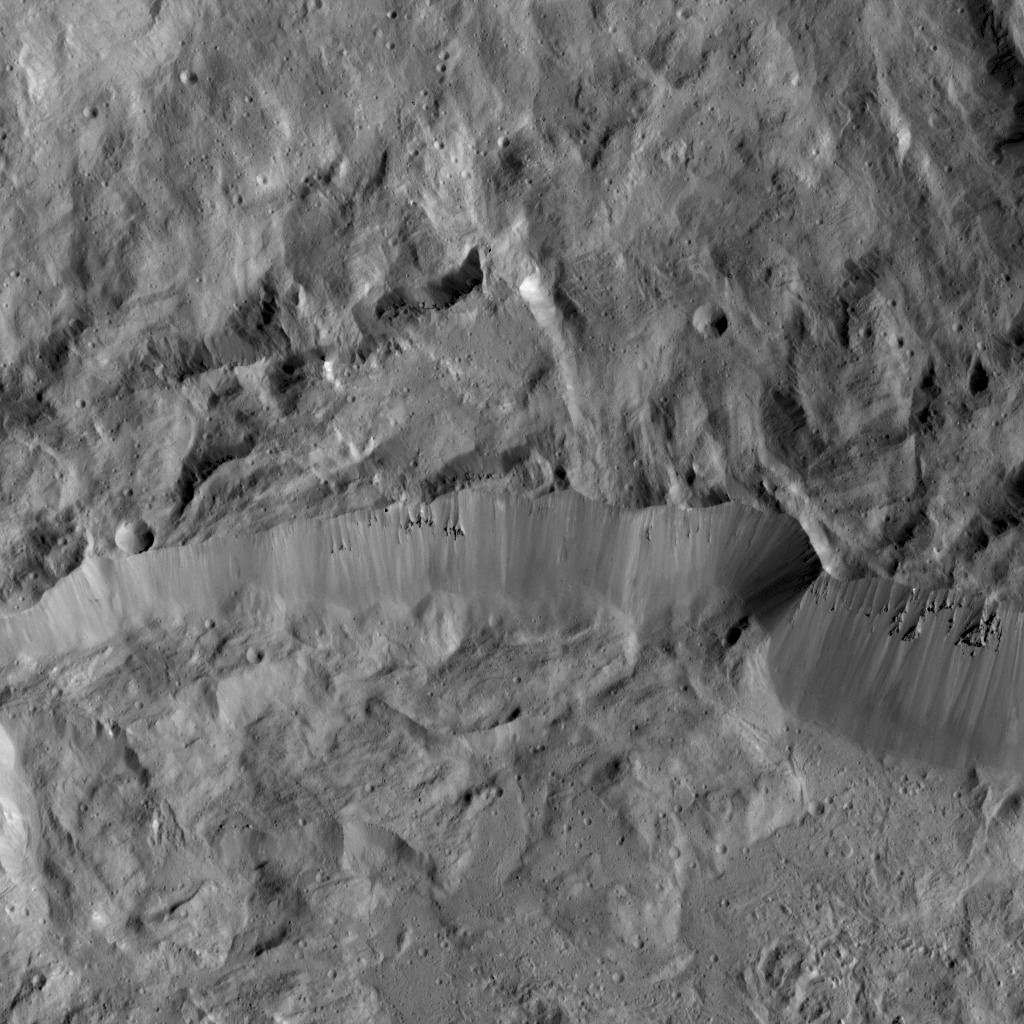

Dawn LAMO Image 103

This picture shows a portion of the northern rim of Occator Crater, which measures 57 miles (92 kilometers) across and 2.5 miles (4 kilometers) deep. Occator is home to Ceres’ brightest spots, not pictured. A view of the entirety of the crater is at PIA20350.

The view is centered at approximately 25 degrees north latitude, 240 degrees east longitude. NASA’s Dawn spacecraft took this image on April 21, 2016, from its low-altitude mapping orbit, at a distance of about 240 miles (385 kilometers) above the surface. The image resolution is 120 feet (35 meters) per pixel.

Dawn’s mission is managed by JPL for NASA’s Science Mission Directorate in Washington. Dawn is a project of the directorate’s Discovery Program, managed by NASA’s Marshall Space Flight Center in Huntsville, Alabama. UCLA is responsible for overall Dawn mission science. Orbital ATK, Inc., in Dulles, Virginia, designed and built the spacecraft. The German Aerospace Center, the Max Planck Institute for Solar System Research, the Italian Space Agency and the Italian National Astrophysical Institute are international partners on the mission team.

Credit: NASA/JPL-Caltech/UCLA/MPS/DLR/IDA